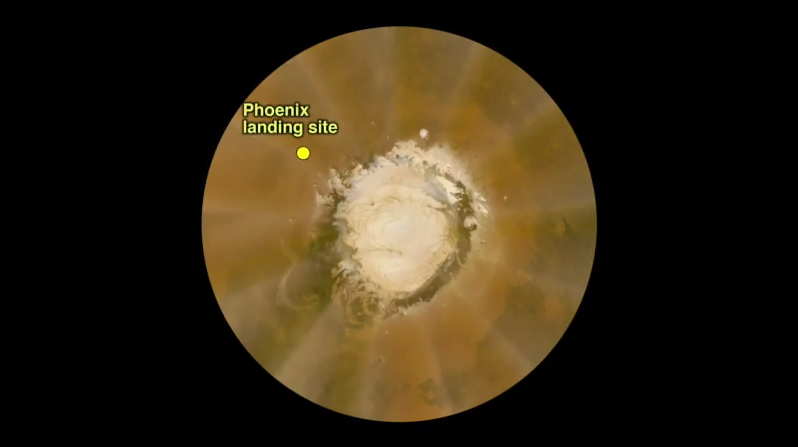

Martian Dust Storm on May 18, 2008

This false-color polar map was generated from images obtained by the Mars Reconnaissance Orbiter’s Mars Color Imager (MARCI) on May 18, 2008. It shows a large local dust storm that researchers were monitoring to see if it would affect weather conditions at NASA’s Phoenix spacecraft’s landing site on landing day, May 25, 2008. The landing site is labeled and marked with the yellow dot.

The dust storm, indicated with yellow arrows in the close-up view, is the sinuous, light-colored feature to the left of the white northern polar cap at the center of the map.

This dust storm was too early and too far away to affect the lander.

The Phoenix Mission is led by the University of Arizona, Tucson, on behalf of NASA. Project management of the mission is by NASA’s Jet Propulsion Laboratory, Pasadena, Calif. Spacecraft development is by Lockheed Martin Space Systems, Denver.

Photojournal Note: As planned, the Phoenix lander, which landed May 25, 2008 23:53 UTC, ended communications in November 2008, about six months after landing, when its solar panels ceased operating in the dark Martian winter.

Credit: NASA/JPL/Malin Space Science Systems